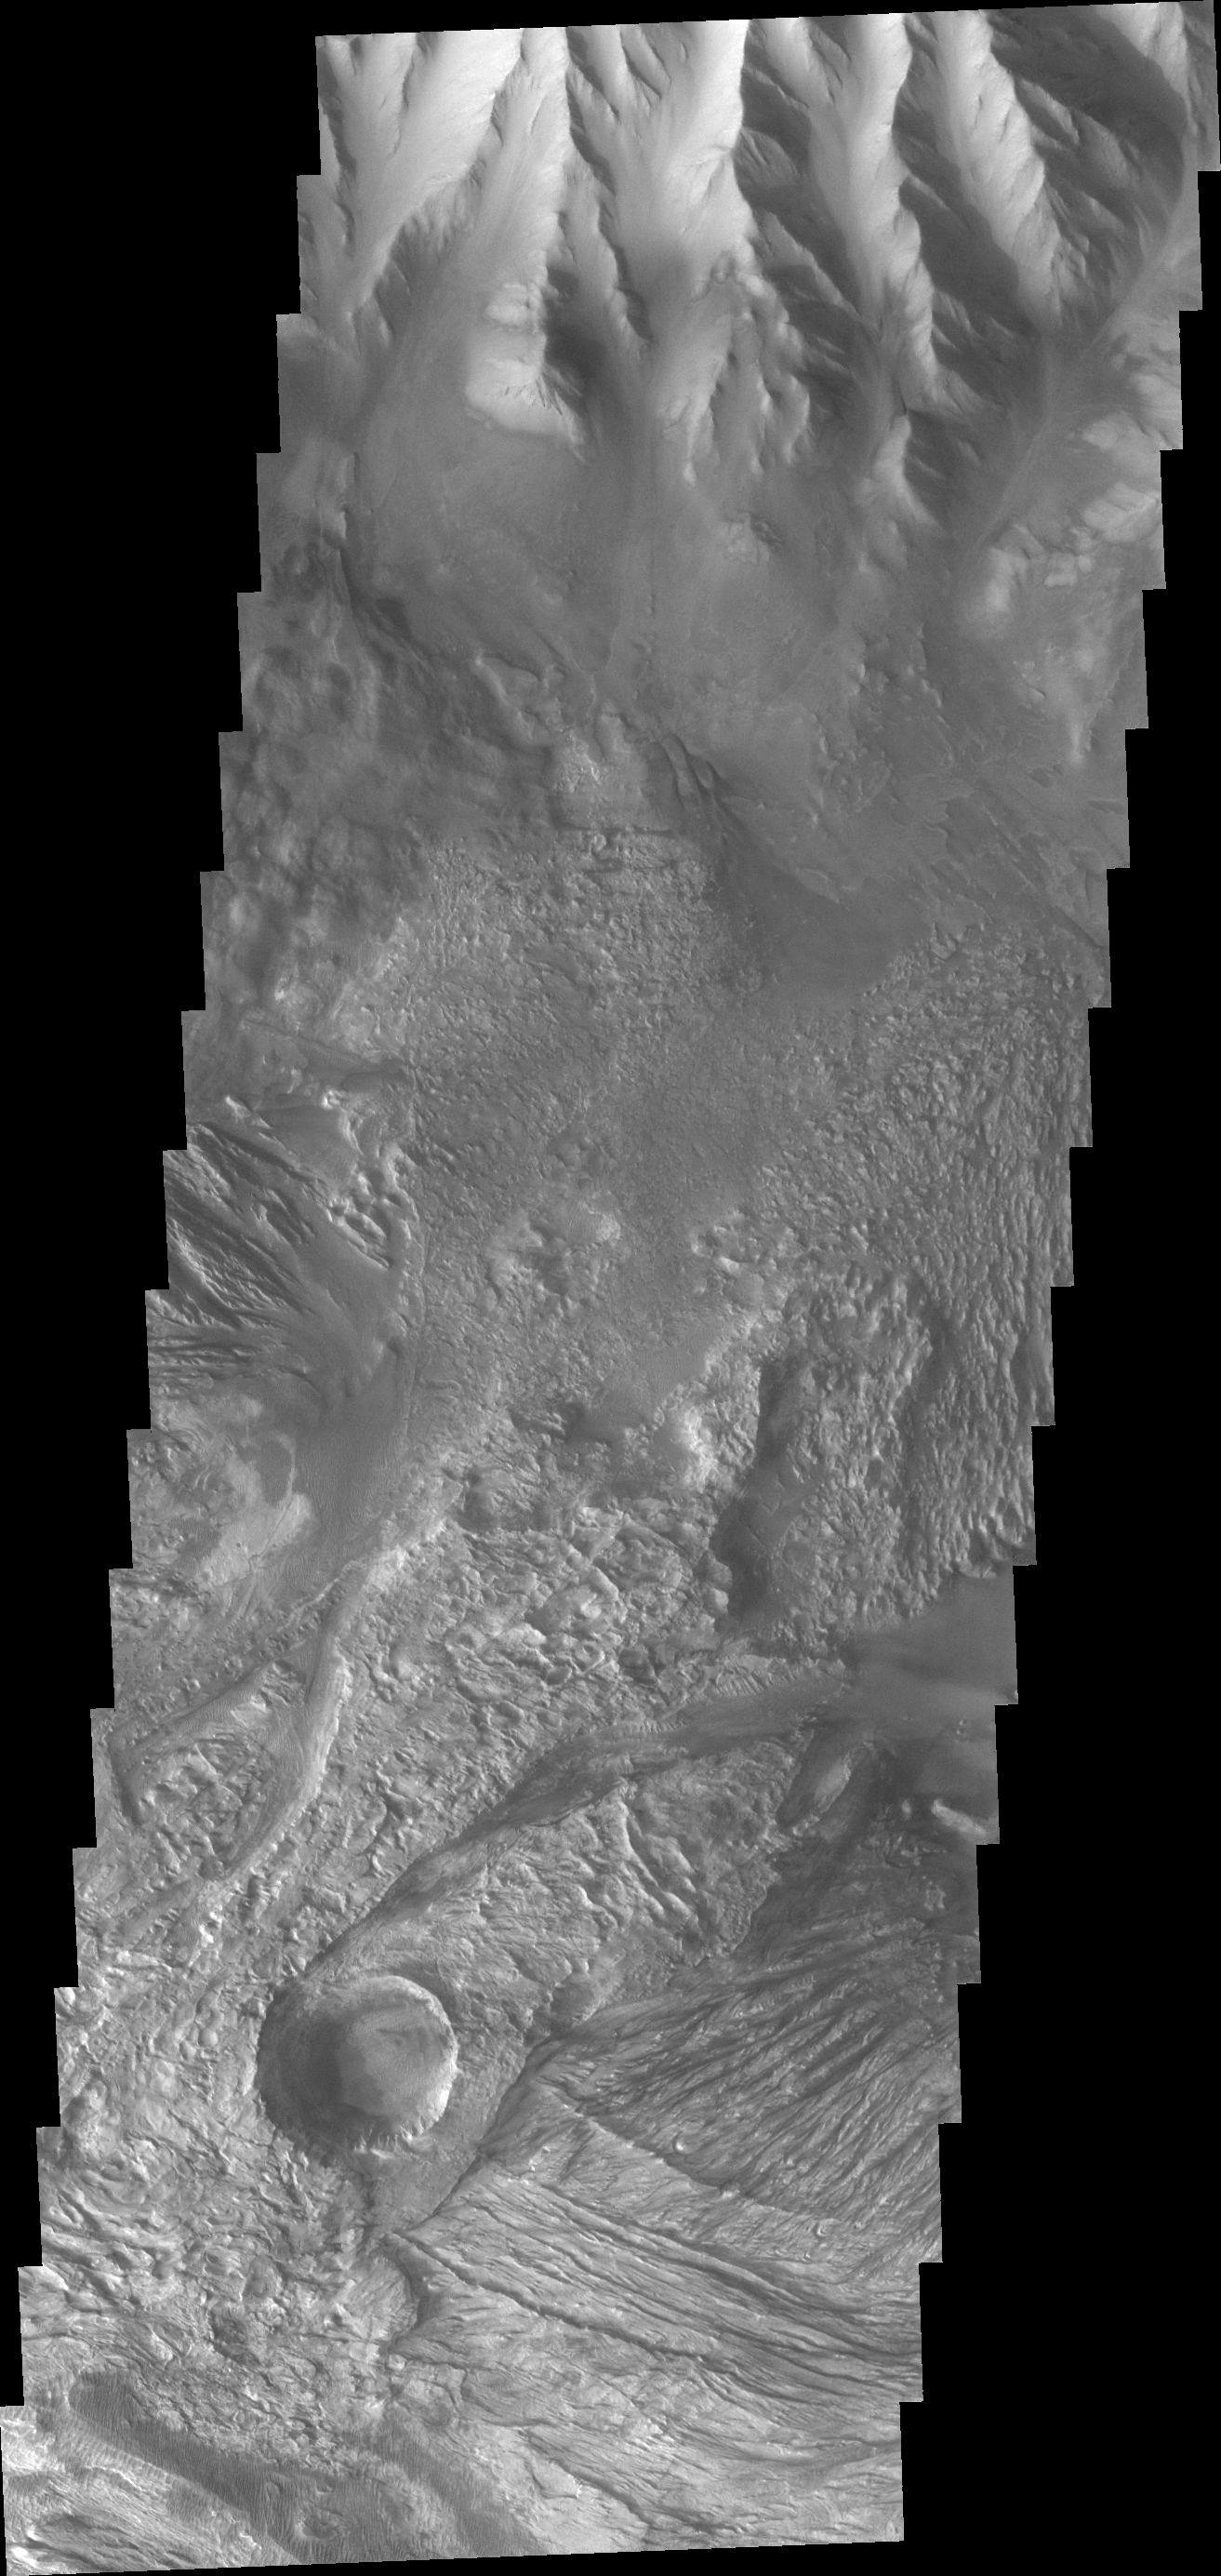

Investigating Mars: Candor Chasma

This THEMIS image shows part of western Candor Chasma. Near the bottom of the image is an impact crater. Impact craters are relatively rare within all the canyons of Valles Marineris. The lack of craters may be due to the relative young age of the canyon system – younger surfaces on Mars have fewer craters than older surfaces. Another factor is that the high rate of erosion and deposition within the canyon erodes the ejecta blanket and fills in the crater, effectively removing the crater over time.

Candor Chasma is one of the largest canyons that make up Valles Marineris. It is approximately 810 km long (503 miles) and has is divided into two regions – eastern and western Candor. Candor is located south of Ophir Chasma and north of Melas Chasma. The border with Melas Chasma contains many large landslide deposits. The floor of Candor Chasma includes a variety of landforms, including layered deposits, dunes, landslide deposits and steep sided cliffs and mesas. Many forms of erosion have shaped Chandor Chasma. There is evidence of wind and water erosion, as well as significant gravity driven mass wasting (landslides).

The Odyssey spacecraft has spent over 15 years in orbit around Mars, circling the planet more than 69000 times. It holds the record for longest working spacecraft at Mars. THEMIS, the IR/VIS camera system, has collected data for the entire mission and provides images covering all seasons and lighting conditions. Over the years many features of interest have received repeated imaging, building up a suite of images covering the entire feature. From the deepest chasma to the tallest volcano, individual dunes inside craters and dune fields that encircle the north pole, channels carved by water and lava, and a variety of other feature, THEMIS has imaged them all. For the next several months the image of the day will focus on the Tharsis volcanoes, the various chasmata of Valles Marineris, and the major dunes fields. We hope you enjoy these images!

Credit: NASA/JPL-Caltech/ASU